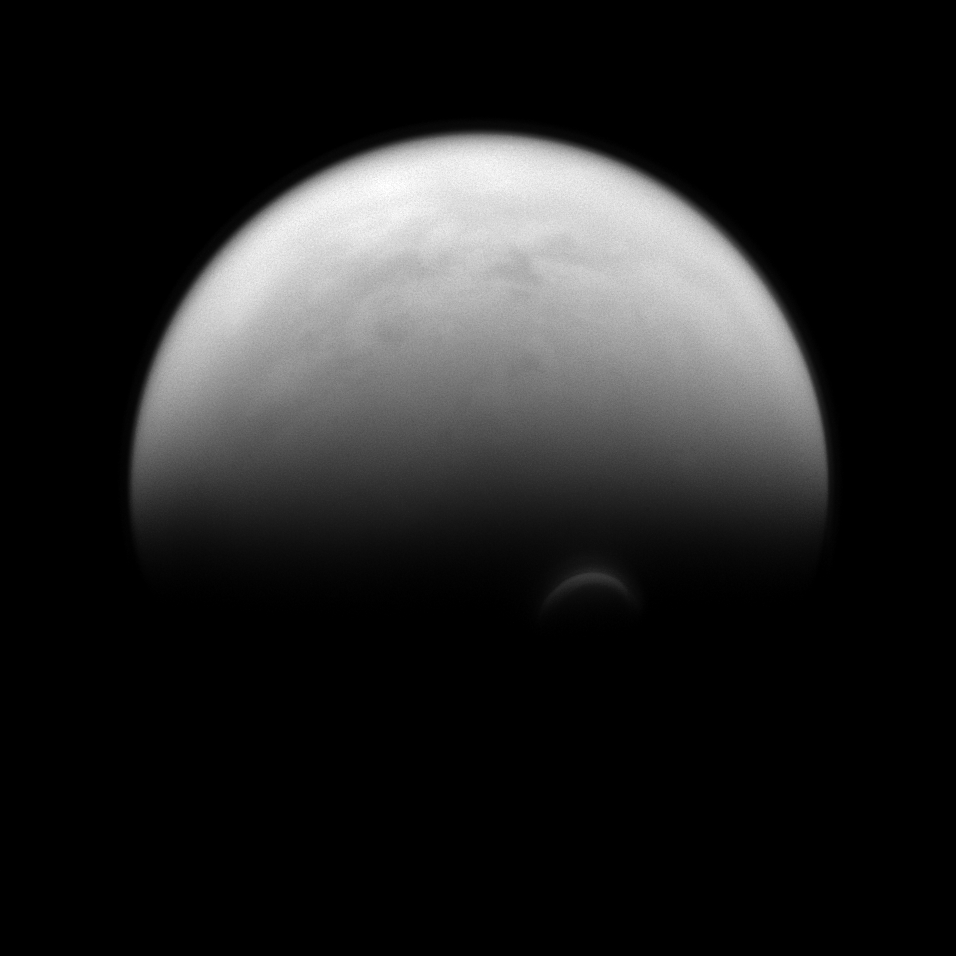

Bright Vortex

The sunlit edge of Titan’s south polar vortex stands out distinctly against the darkness of the moon’s unilluminated hazy atmosphere. The Cassini spacecraft images of the vortex led scientists to conclude that its clouds form at a much higher altitude — where sunlight can still reach — than the surrounding haze.

Titan (3,200 miles, or 5,150 kilometers across) is Saturn’s largest moon. For a color image of the south polar vortex on Titan, see PIA14919. For a movie of the vortex, see PIA14920.

This view looks toward the trailing hemisphere of Titan. North on Titan is up and rotated 32 degrees to the left. The image was taken with the Cassini spacecraft narrow-angle camera on July 14, 2013 using a spectral filter sensitive to wavelengths of near-infrared light centered at 938 nanometers.

The view was obtained at a distance of approximately 808,000 miles (1.3 million kilometers) from Titan and at a Sun-Titan-spacecraft, or phase, angle of 82 degrees. Image scale is 5 miles (8 kilometers) per pixel.

The Cassini-Huygens mission is a cooperative project of NASA, the European Space Agency and the Italian Space Agency. The Jet Propulsion Laboratory, a division of the California Institute of Technology in Pasadena, manages the mission for NASA’s Science Mission Directorate, Washington, D.C. The Cassini orbiter and its two onboard cameras were designed, developed and assembled at JPL. The imaging operations center is based at the Space Science Institute in Boulder, Colo.

Credit: NASA/JPL-Caltech/Space Science Institute